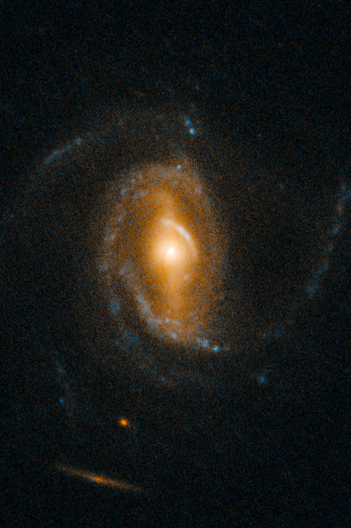

SDSS J1005+4016

Object Name: SDSS J1005+4016
Object Description: QSO gravitational lens
Instrument: HST/WFC3/UVIS
Filters: F475W (B), F814W (I)

This image is a composite of separate exposures acquired by the WFC3 UVIS instrument. Several filters were used to sample various wavelength and energy ranges. The color results from assigning different hues (colors) to each monochromatic (grayscale) image associated with an individual filter. In this case, the assigned colors are: Blue: F475W (B) Orange: F814W (I)

Credit: NASA, ESA, and F. Courbin (EPFL, Switzerland)